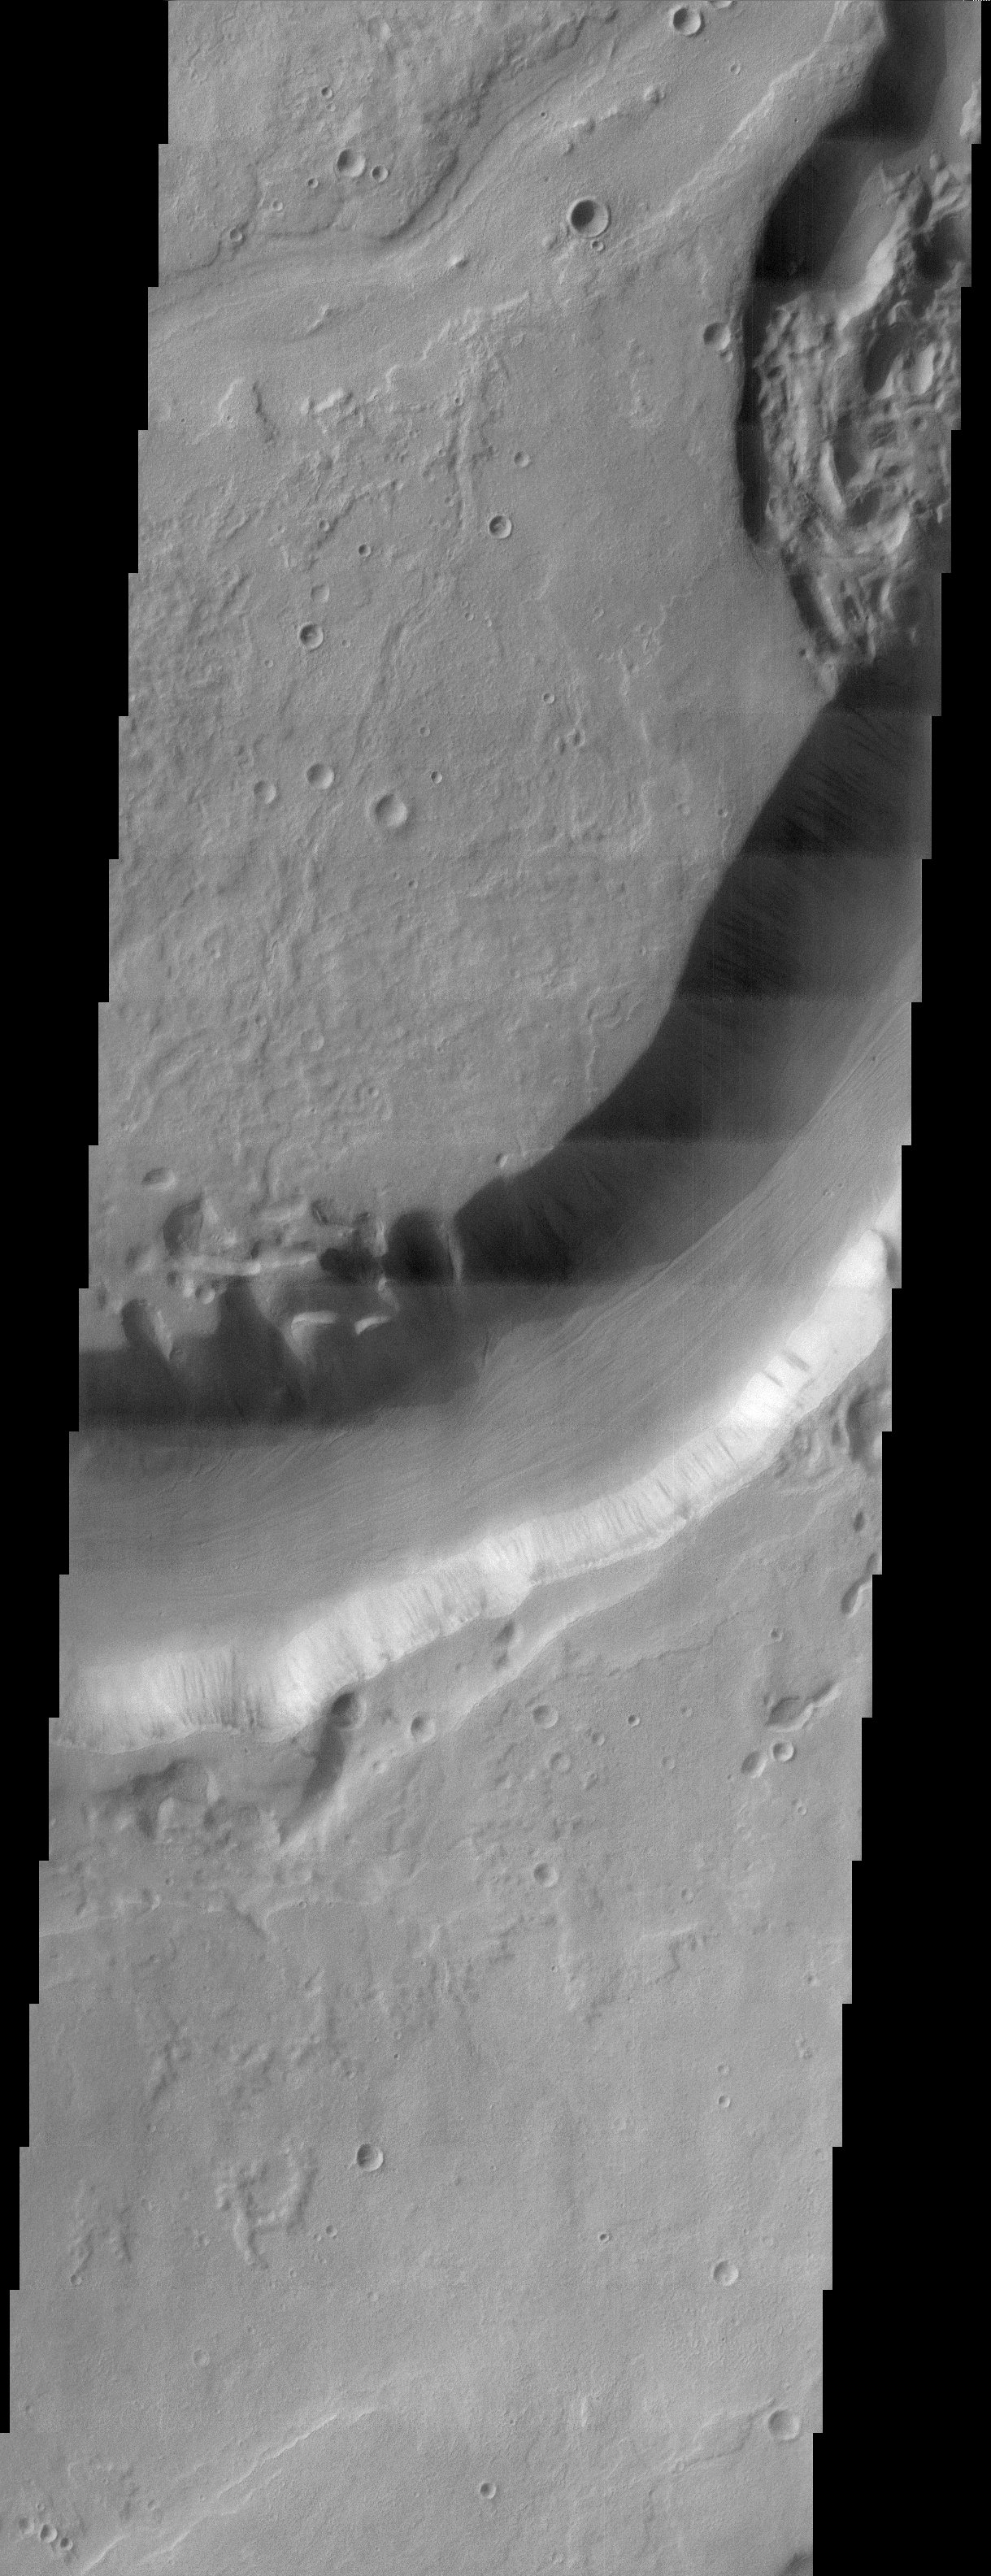

Dao Vallis

This THEMIS visible image shows Dao Vallis, a large outflow channel that starts on the southeast flank of a large volcano called Hadriaca Patera and runs for 1000 kilometers southwest into the Hellas impact basin. The channel is up to 20 kilometers wide near its source, but narrows downstream. As can be seen in the context image, the part of Dao Vallis imaged by THEMIS is actually one of the most narrow.

It is believed that Dao Vallis was carved by a combination of surface and subsurface flow. Evidence for both of these processes can be seen in this image. The size of the channel, its steep walls, and the lineations at the bottom of the channel indicate that it was carved by surface flow of water. The erosional morphology near the center of the image, on the northern edge of the channel indicates that groundwater sapping was also a minor process. Subsidence of the surface into the quasi-circular depressions seen in this image is indicative of this process.

Because the source region of Dao Vallis is the flank of a volcano, it is most likely that the water that carved the channel erupted from the subsurface as geothermal heating by nearby magma melted large amounts of ground ice. Some of this water made it to the surface and carved the channel, while some water flowed below ground and caused the sapping features evident in this THEMIS image.

Note: this THEMIS visual image has not been radiometrically nor geometrically calibrated for this preliminary release. An empirical correction has been performed to remove instrumental effects. A linear shift has been applied in the cross-track and down-track direction to approximate spacecraft and planetary motion. Fully calibrated and geometrically projected images will be released through the Planetary Data System in accordance with Project policies at a later time.

NASA’s Jet Propulsion Laboratory manages the 2001 Mars Odyssey mission for NASA’s Office of Space Science, Washington, D.C. The Thermal Emission Imaging System (THEMIS) was developed by Arizona State University, Tempe, in collaboration with Raytheon Santa Barbara Remote Sensing. The THEMIS investigation is led by Dr. Philip Christensen at Arizona State University. Lockheed Martin Astronautics, Denver, is the prime contractor for the Odyssey project, and developed and built the orbiter. Mission operations are conducted jointly from Lockheed Martin and from JPL, a division of the California Institute of Technology in Pasadena.

Credit: NASA/JPL/Arizona State University